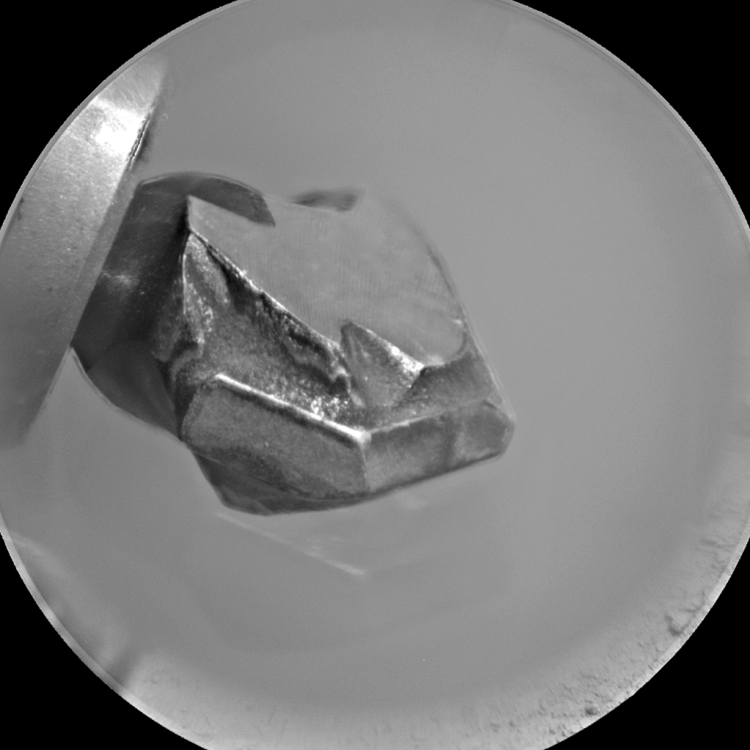

Drill Bit Tip on Mars Rover Curiosity, Side View

The shape of the tip of the bit in the drill of NASA’s Mars rover Curiosity is apparent in this view recorded by the remote micro-imager in the rover’s Chemistry and Camera instrument during the 172nd Martian day, or sol, of Curiosity’s work on Mars (Jan. 29, 2012).

The bit is about 0.6 inch (1.6 centimeters) wide. This view merges three exposures taken by the camera at different focus settings to show more of the hardware in focus than would be seen in a single exposure.

JPL, a division of the California Institute of Technology, Pasadena, manages the Mars Science Laboratory Project for NASA’s Science Mission Directorate, Washington. JPL designed and built the rover.

Credit: NASA/JPL-Caltech/LANL/CNES/IRAP/LPGNantes/CNRS